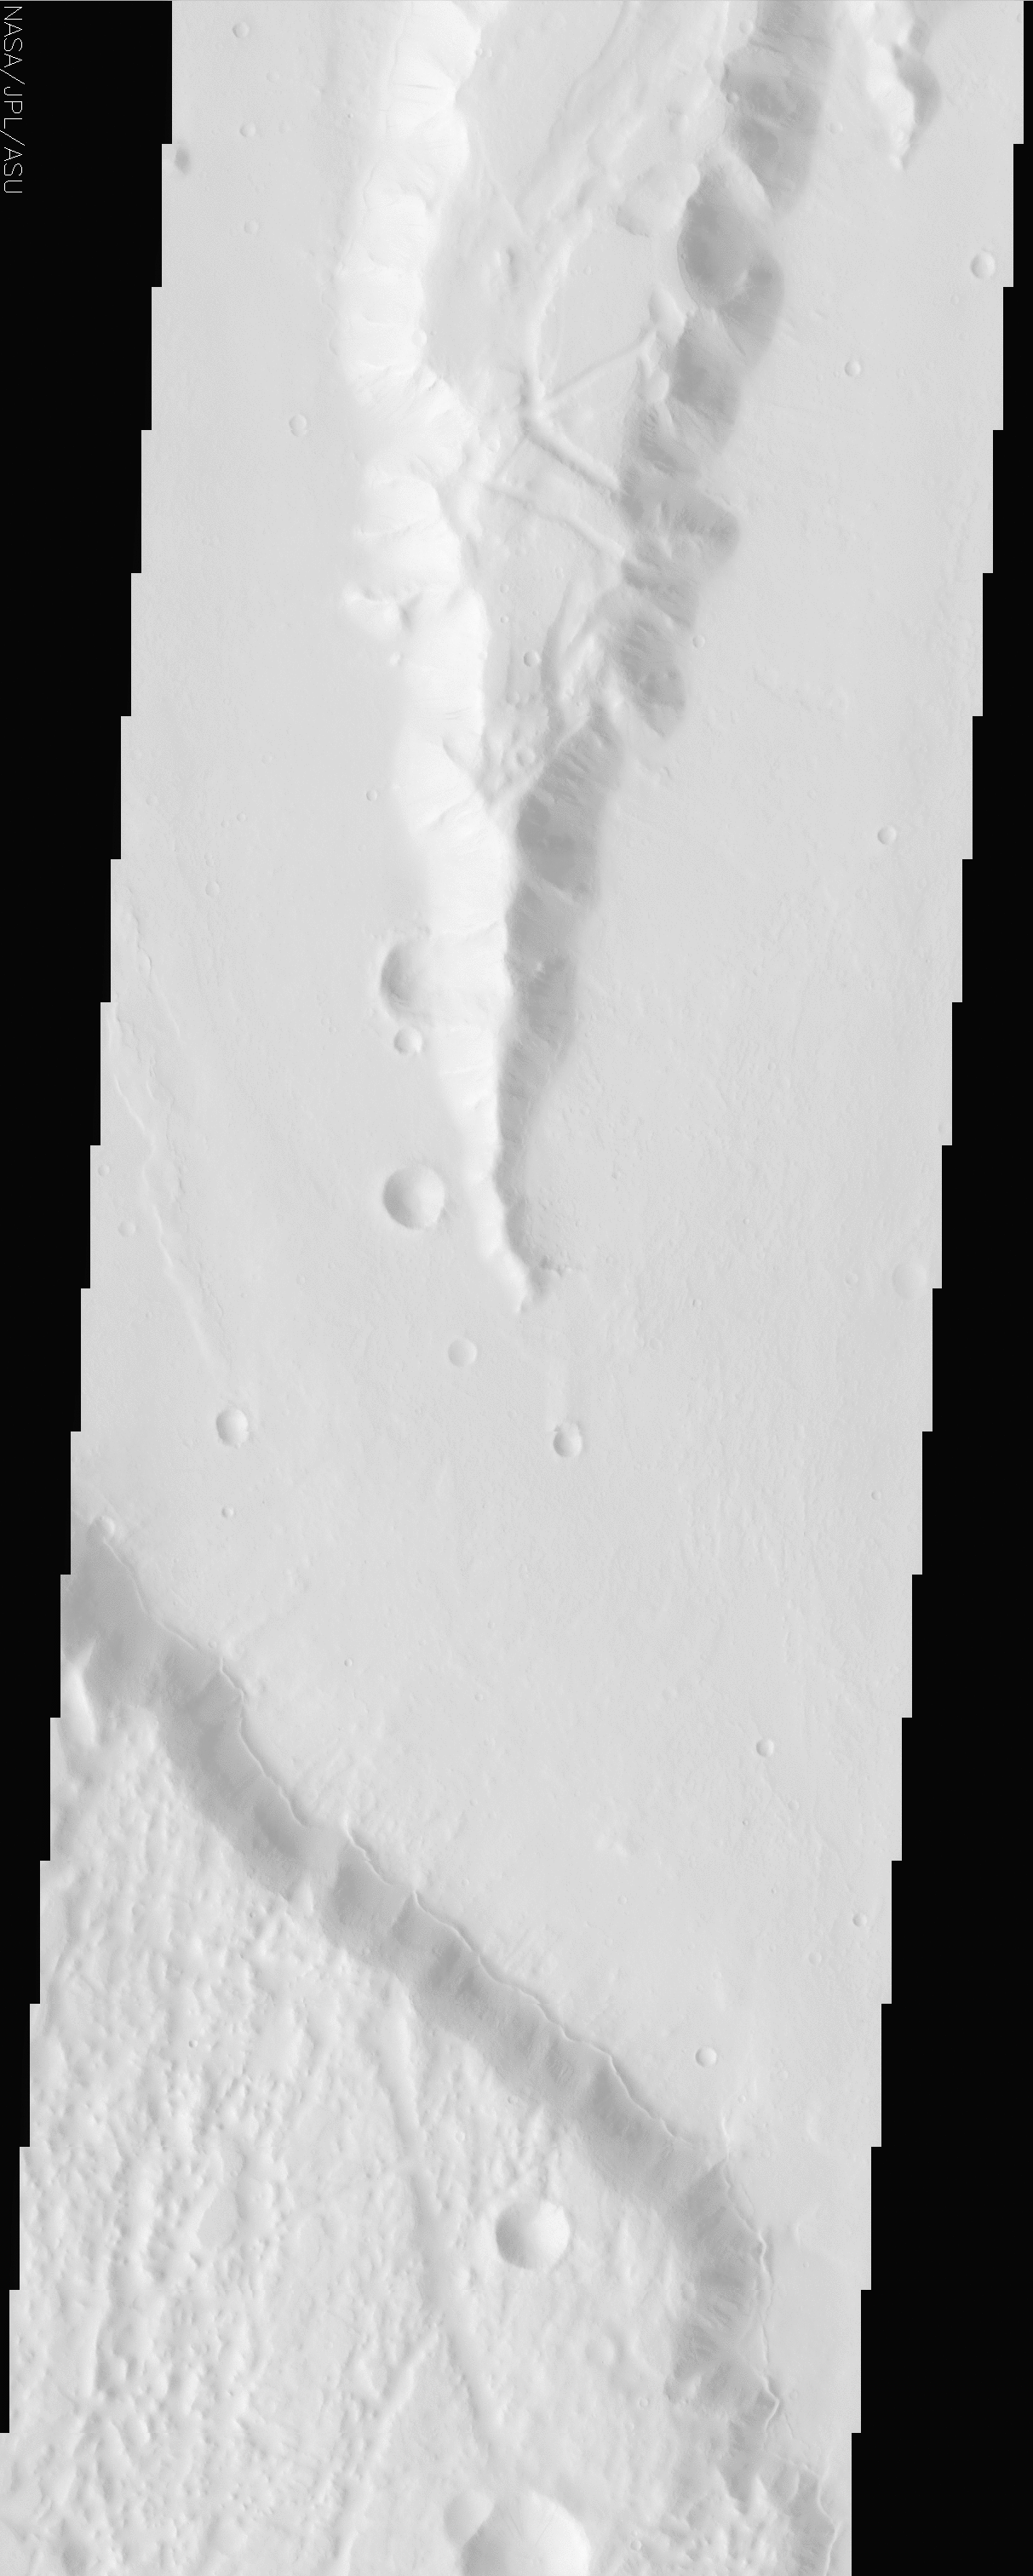

Lunae Planum

(Released 24 June 2002)

The Science
This image is within a region called Lunae Planum, near 27.3N, 75.3W. This is a region west of the Viking 1 landing site that marks the transition between the Tharsis rise, a giant volcanic complex, and the northern lowland plains. The topographically high regions display numerous graben, signs of significant amounts of crustal deformation. The low areas display signs of resurfacing, including an unusual unit that appears to “lap” onto the base of the uplands. This scarp follows the transition between the high and low areas throughout much of the image. It is not clear what caused these deposits, but a likely candidate is ice, which is suspected to have played a major role in the surface morphology of the fretted terrains and many features within the northern lowlands.

The Story
Lunae Planum was named after the Roman moon goddess Luna, who in ancient stories ruled over the night just as her counterpart, the sun god Sol, ruled over the day (a “sol” is, in fact, the word used for a Martian day). Wearing the symbol of the crescent moon upon her head, Luna was known to ride on chariot pulled by two powerful horses. If the fictional Luna ever rode over the Martian plain named for her, she would find the terrain fairly rough going. You might say that she’d face a large number of “ruts” on a geologic scale.

That’s because Lunae Planum marks the transition between the high Tharsis rise, a giant volcanic bulge on Mars, and the northern lowland plains. In this region, there are many signs of significant crustal deformation. Look for the dropped blocks of terrain called “graben” on the higher surfaces in this image. Graben are created when tectonic forces tear apart the terrain, leaving long, large “ruts” on the surface. We find graben on Earth too (think of Death Valley, the lowest dry land in the United States, or of the Jordan Dead Sea depression).

Much more exciting than these depressions is the thin ridge that seems to lap up against the base of the uplands at the bottom of this image. While it’s not clear what caused these deposits, ice is a likely candidate. Scientists have hypothesized that the mysterious systems of valleys and ridges (called “fretted terrain”) in this area were created through fractures and the collapse of large surface areas. Fretted terrain may have developed as icy debris flowed off of faulted valley walls and down onto the northern plains a long time ago in Martian history. This dramatic period would have coincided with the great Martian flood epoch, when melted ice from the subsurface was rapidly released in catastrophic amounts, carving out channels seen in other nearby regions.

Lunae Planum lies west of Chryse Planitia (the Plains of Gold), where the Viking 1 spacecraft made history on July 20, 1976 as the first spacecraft to land safely on the surface of another planet. Viking Lander 1 made its final transmission to Earth on November 11, 1982. Perhaps one day a future spacecraft will settle down on this bright plain, using information collected by Odyssey today as the basis of its ground studies of this complex terrain. And who knows? Maybe even the design of a future rover could recall the image of a swiftly moving chariot, carrying the symbol of a crescent moon.

Credit: NASA/JPL/Arizona State University